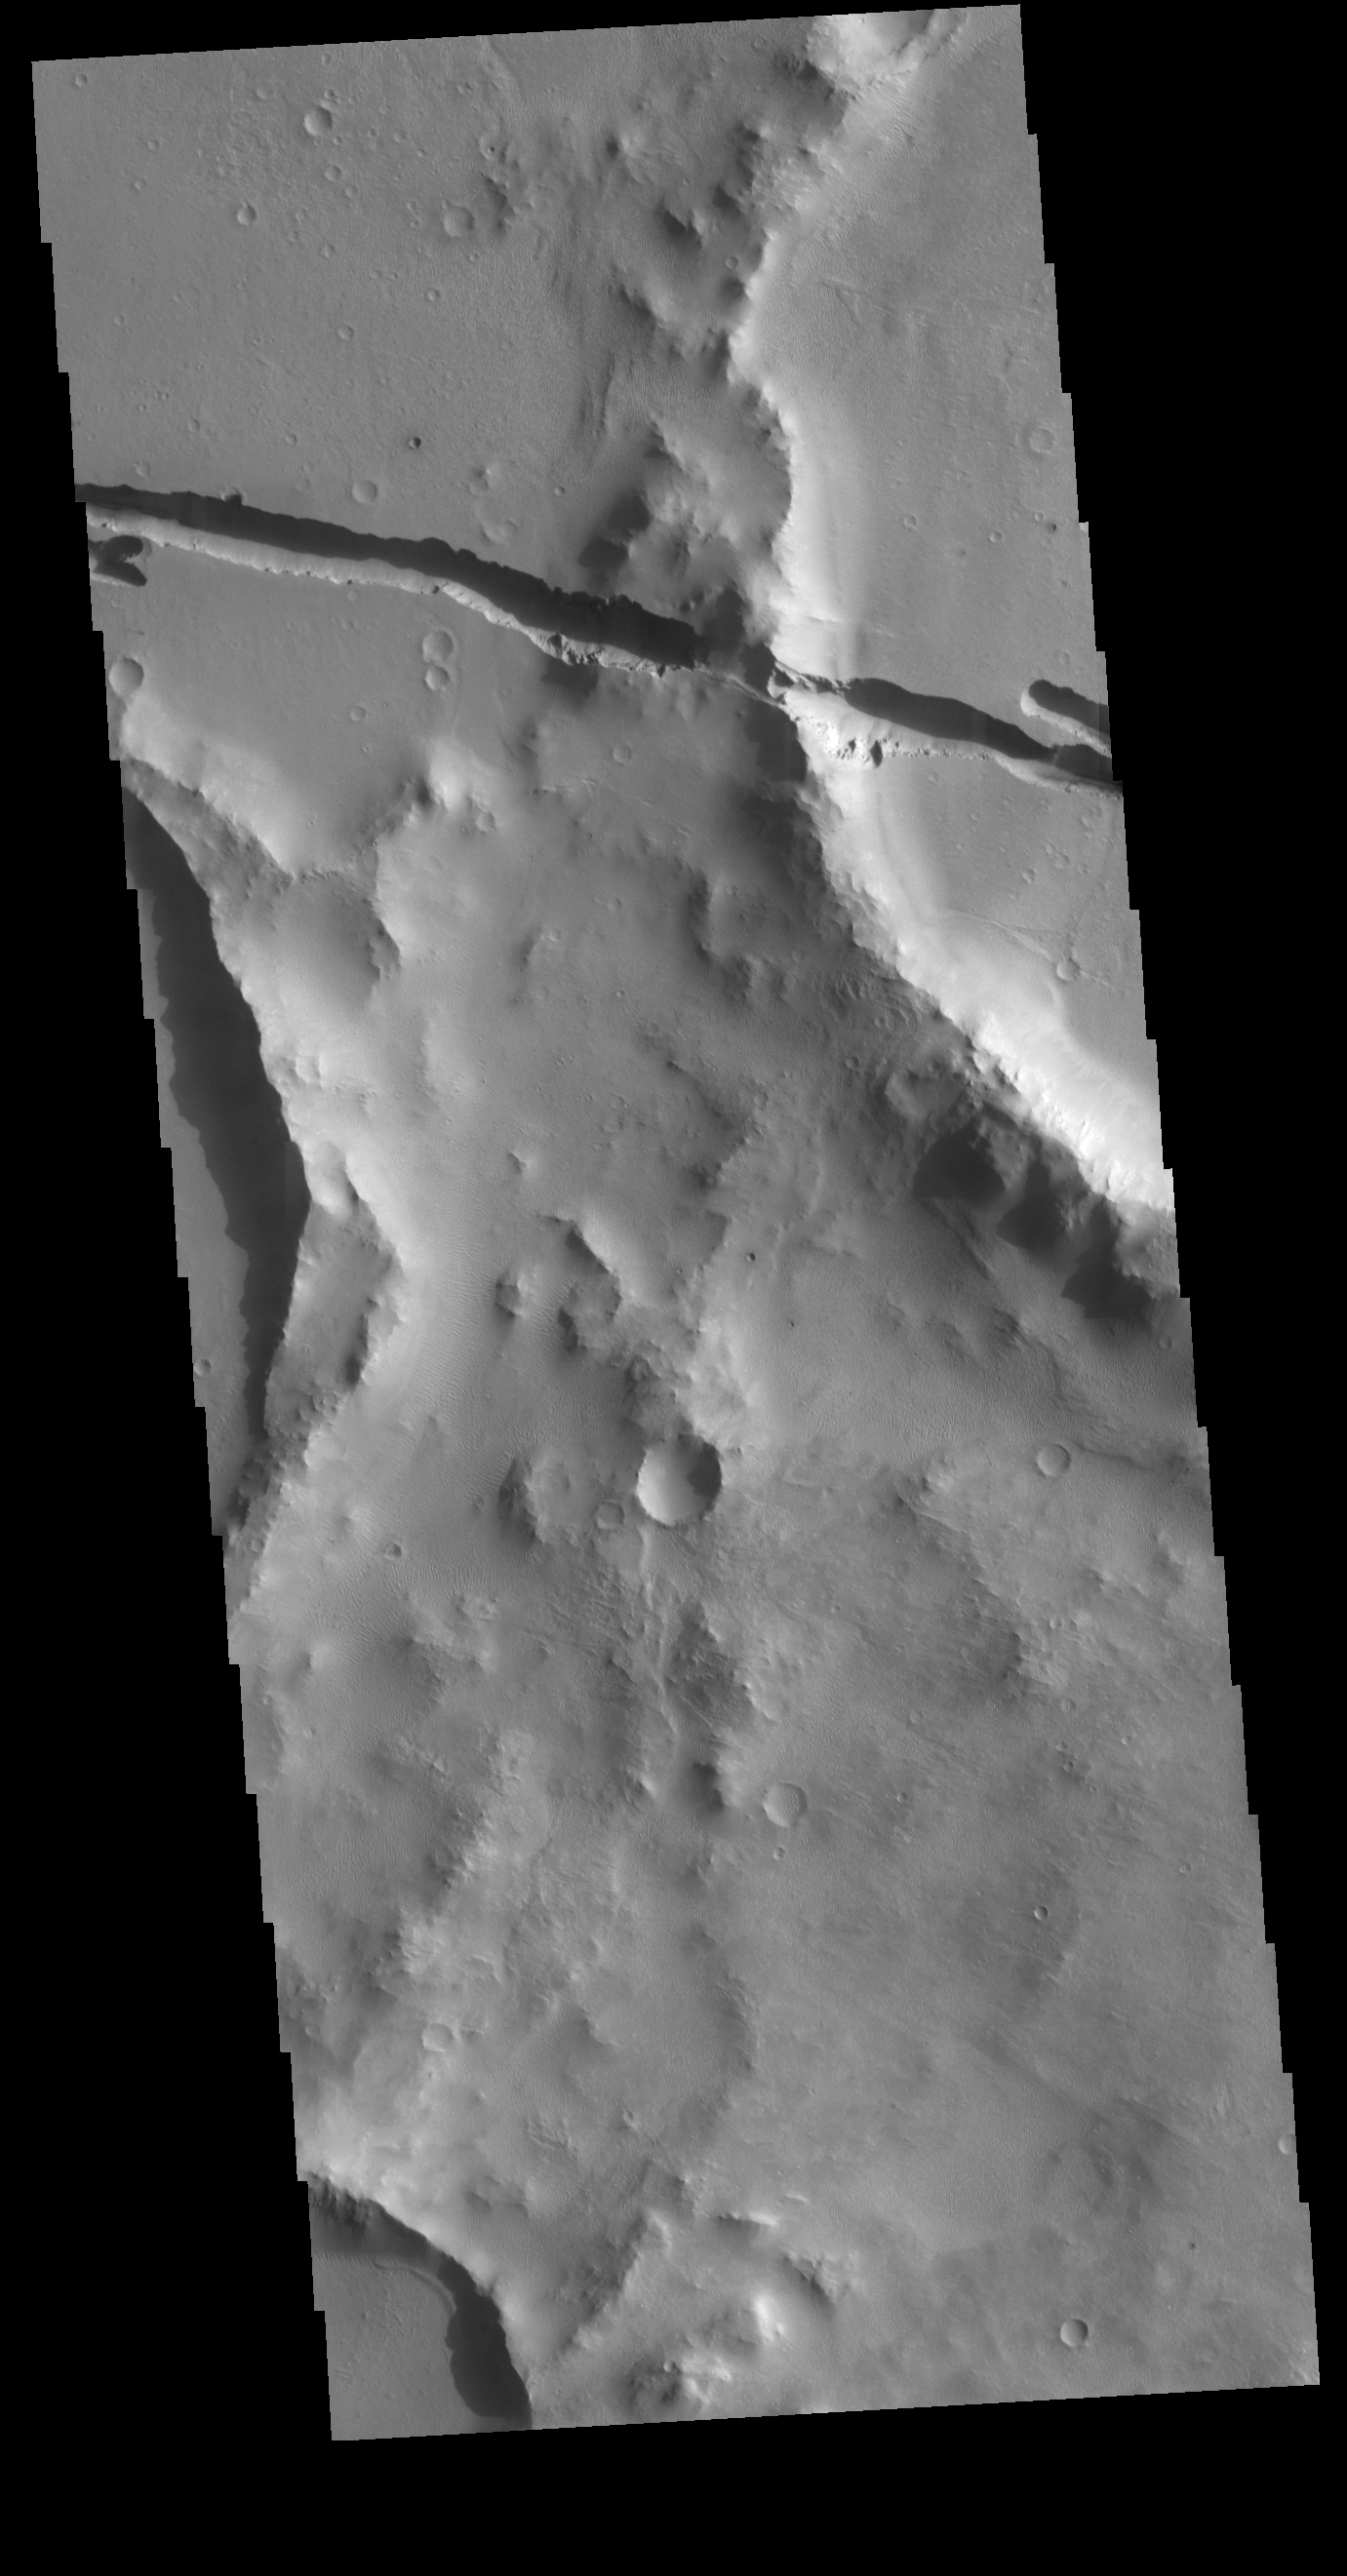

Cerberus Fossae

Today’s VIS image shows a section of Cerberus Fossae. Located southeast of the Elysium Planitia volcanic complex, the linear graben near the top of the image was created by tectonic forces related to the volcanic activity. The graben are sources of both channels and significant volcanic flows. As seen in this image, the graben cuts across features such as hills, indicating the relative youth of the tectonic activity. Graben form where extensional tectonic forces allows blocks of material to subside between paired faults.

Credit: NASA/JPL-Caltech/ASU